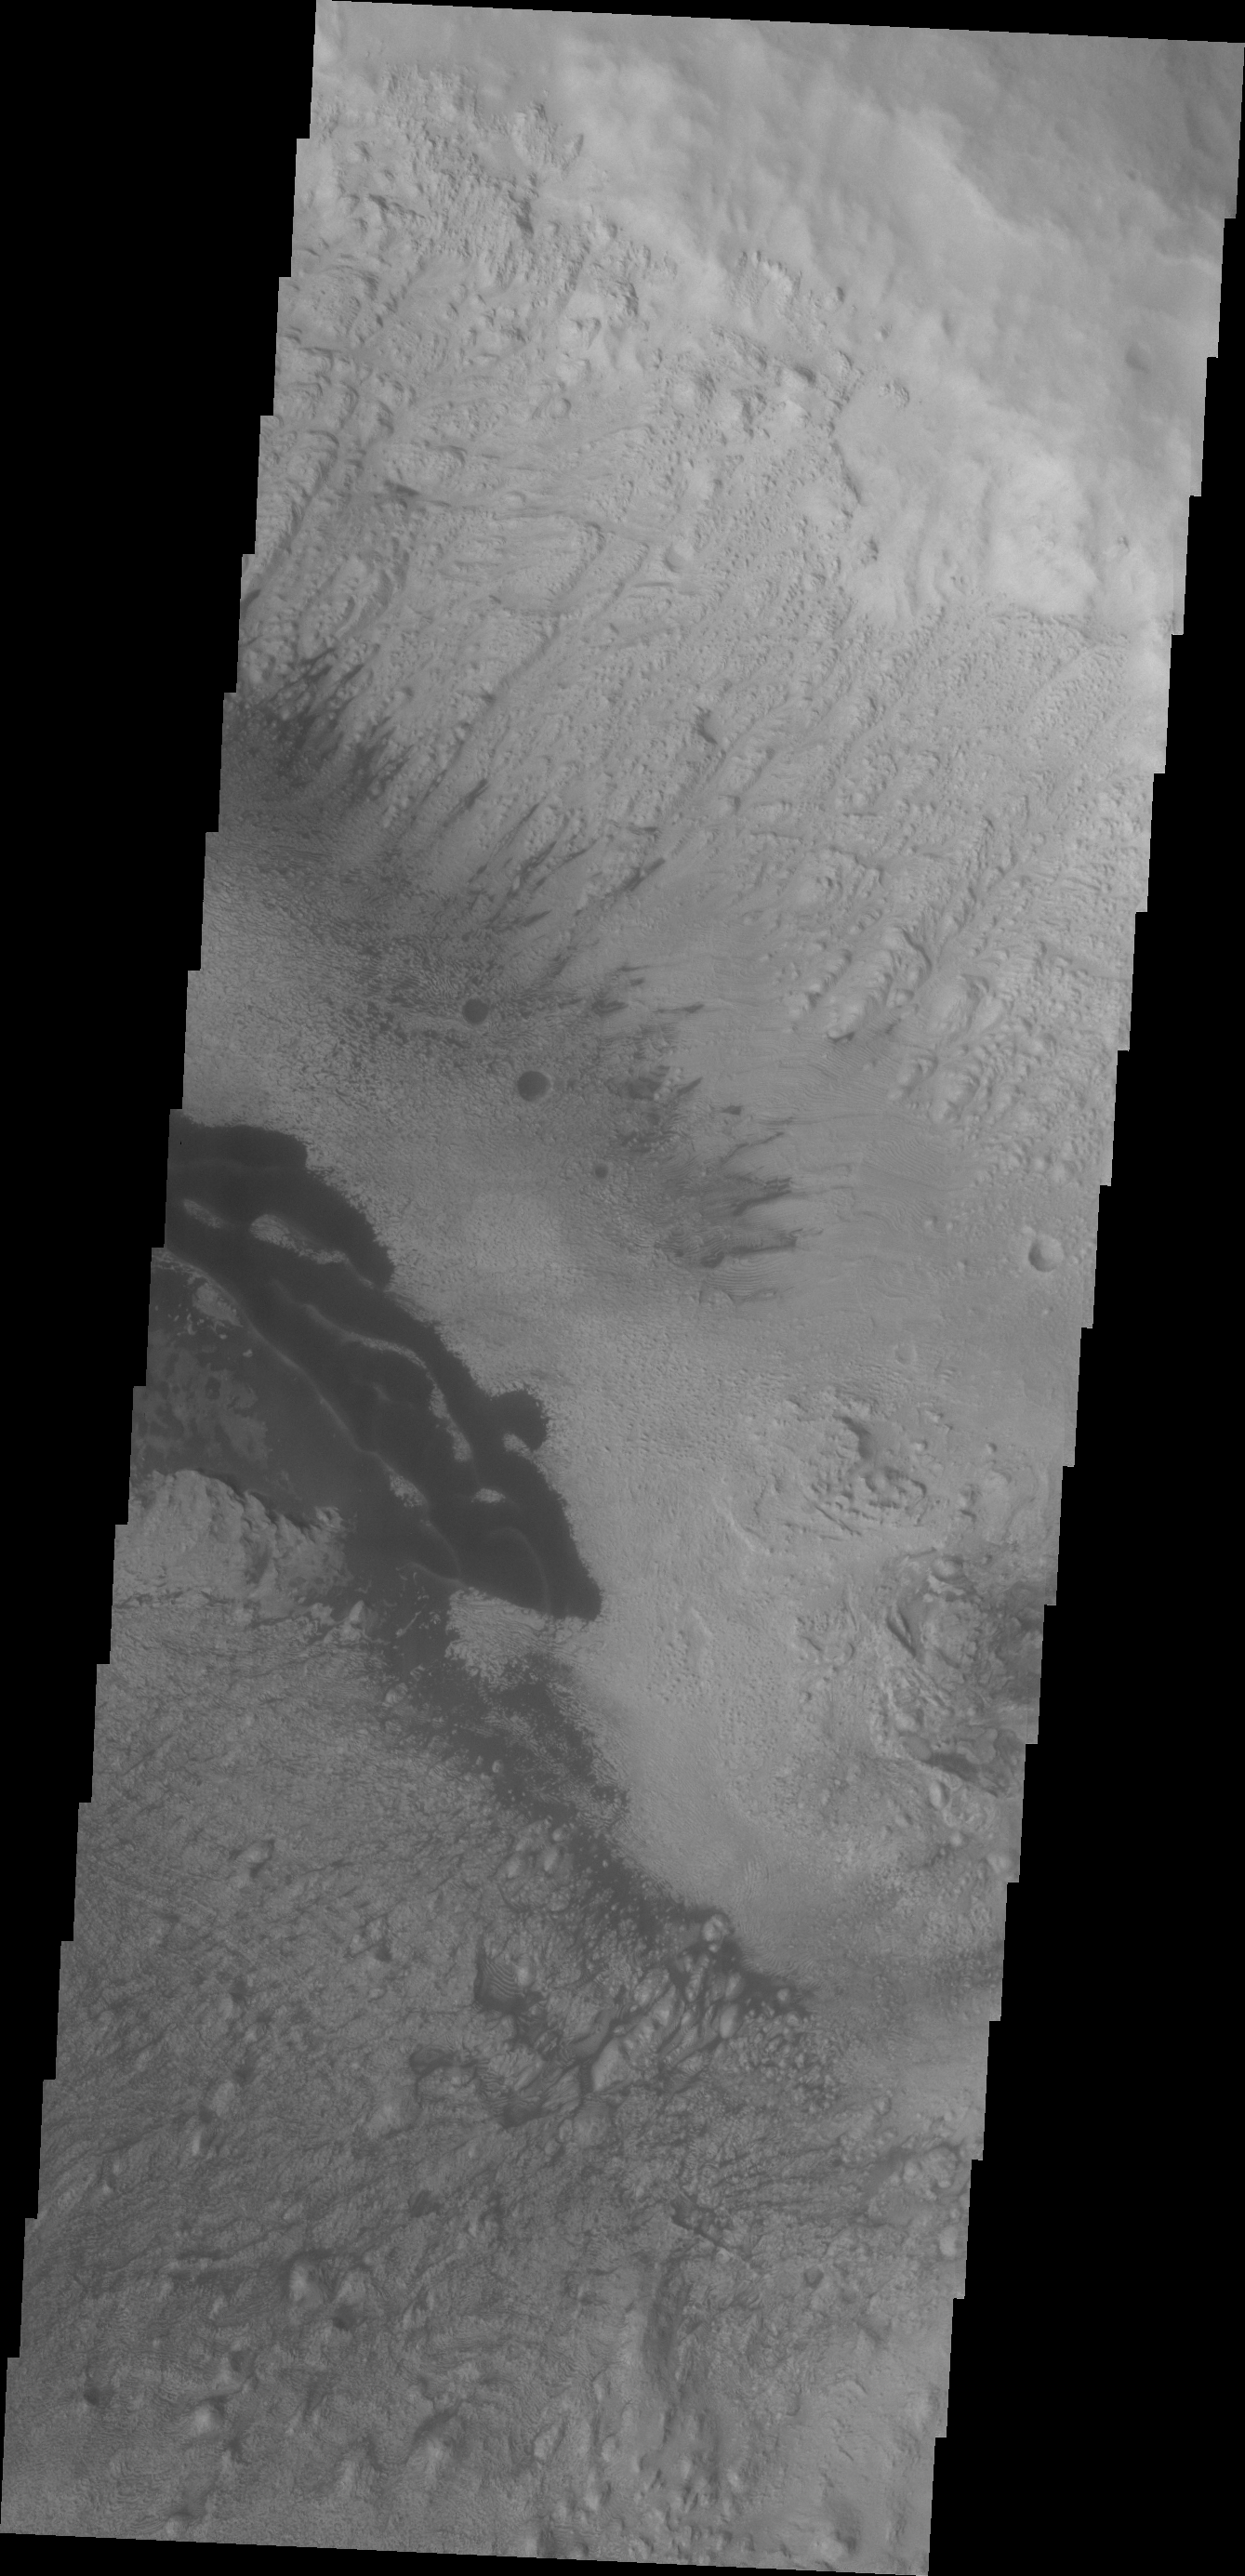

Danielson Crater

The dark material in this VIS image of Danielson Crater are dunes at the foot of the fill material located on the southwestern end of the crater floor.

Credit: NASA/JPL/ASU